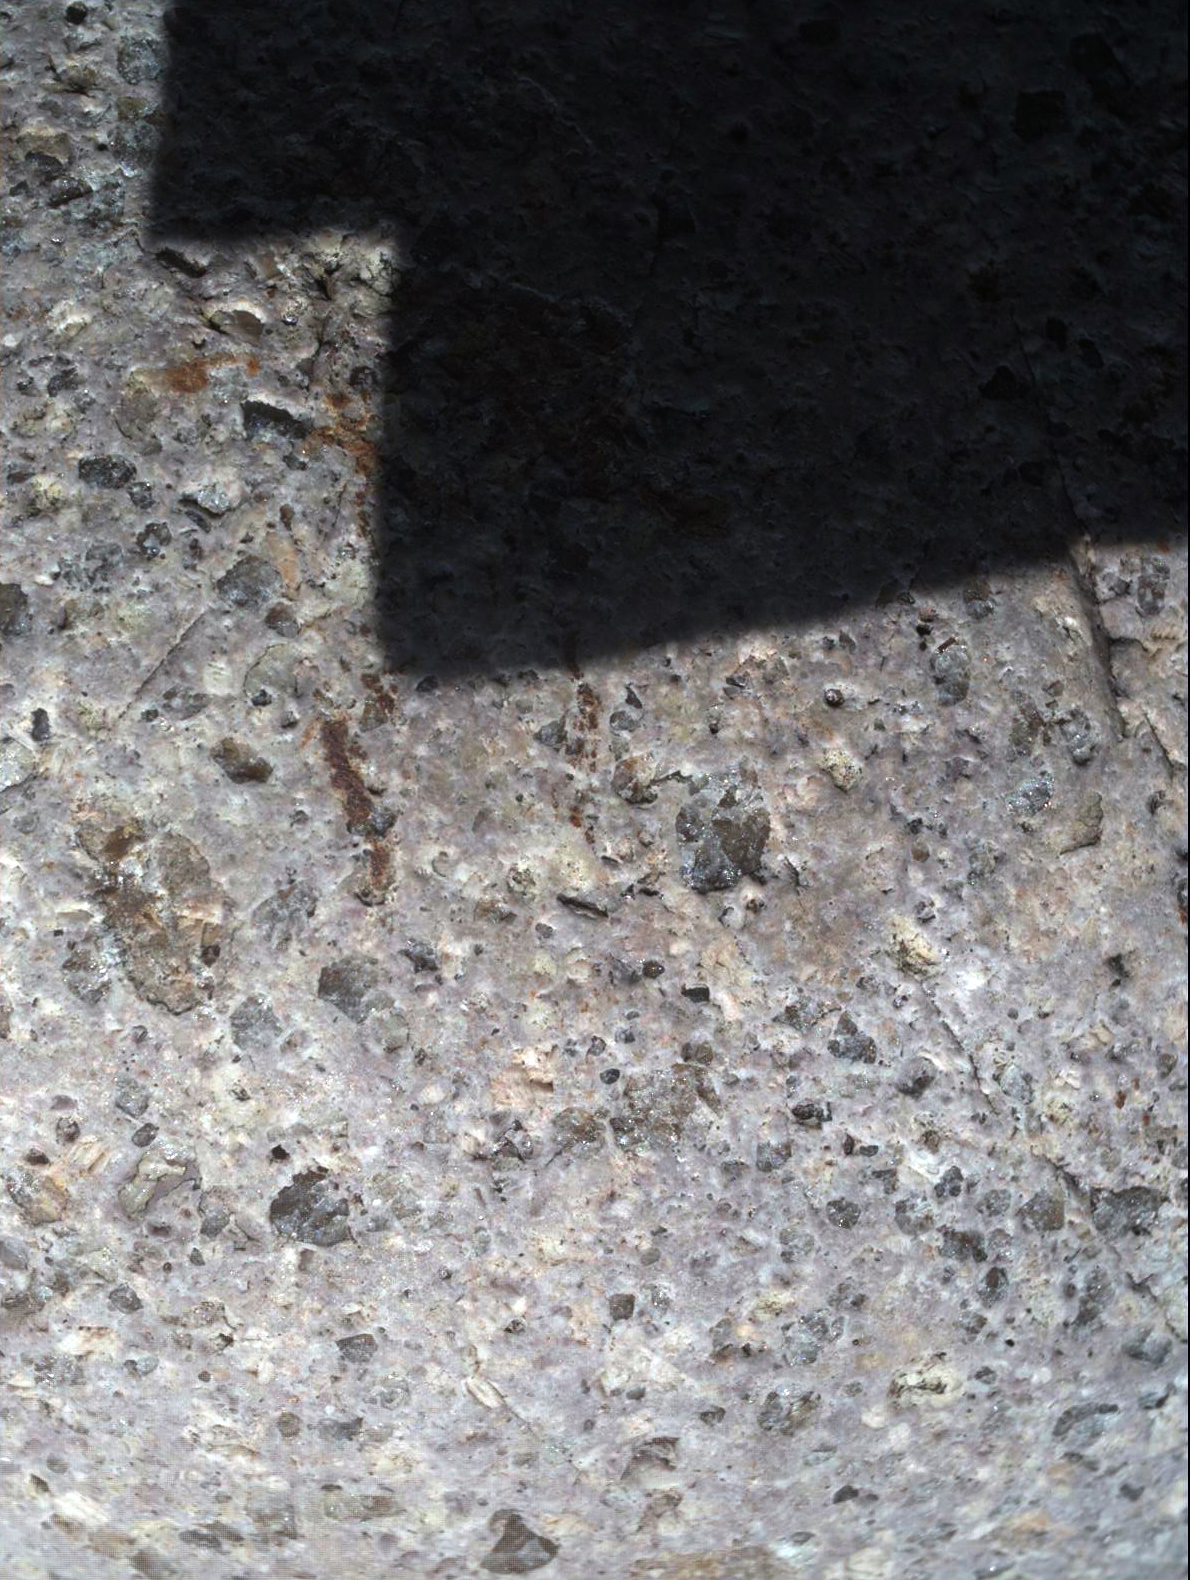

Test Close-Up of Earth Cobble by Mars Camera

Fig. 1

This close-up view of a stone found in San Diego was taken by a testing twin — the “life test unit” — of the Mars Hand Lens Imager (MAHLI) camera for NASA’s Mars Science Laboratory. The image covers a patch of rock surface about 4 centimeters (1.6 inches) wide, with the shadow of the camera falling across part of the photographed area.

As a demonstration of how MAHLI’s adjustable focus may be used on Mars, this image can be compared with PIA13583, taken from farther enough away to see this entire rock and three others. The inscribed rectangle on Fig. 1 indicates the portion of the rock covered in the close-up view.

MAHLI is mounted at the end of the robotic arm on the Mars Science Laboratory mission’s Curiosity rover. By placing the camera at different distances from a target, researchers can obtain images showing broader context as well as finer detail.

This image was taken outside, under natural sunlight. The shadowing was intentional to assess the effect of sunlight and shadow on the acquisition and processing of MAHLI images. The rock is gray rhyolite. Though collected in California, it originated in a volcanic eruption in Mexico.

Credit: NASA/JPL-Caltech/Malin Space Science Systems